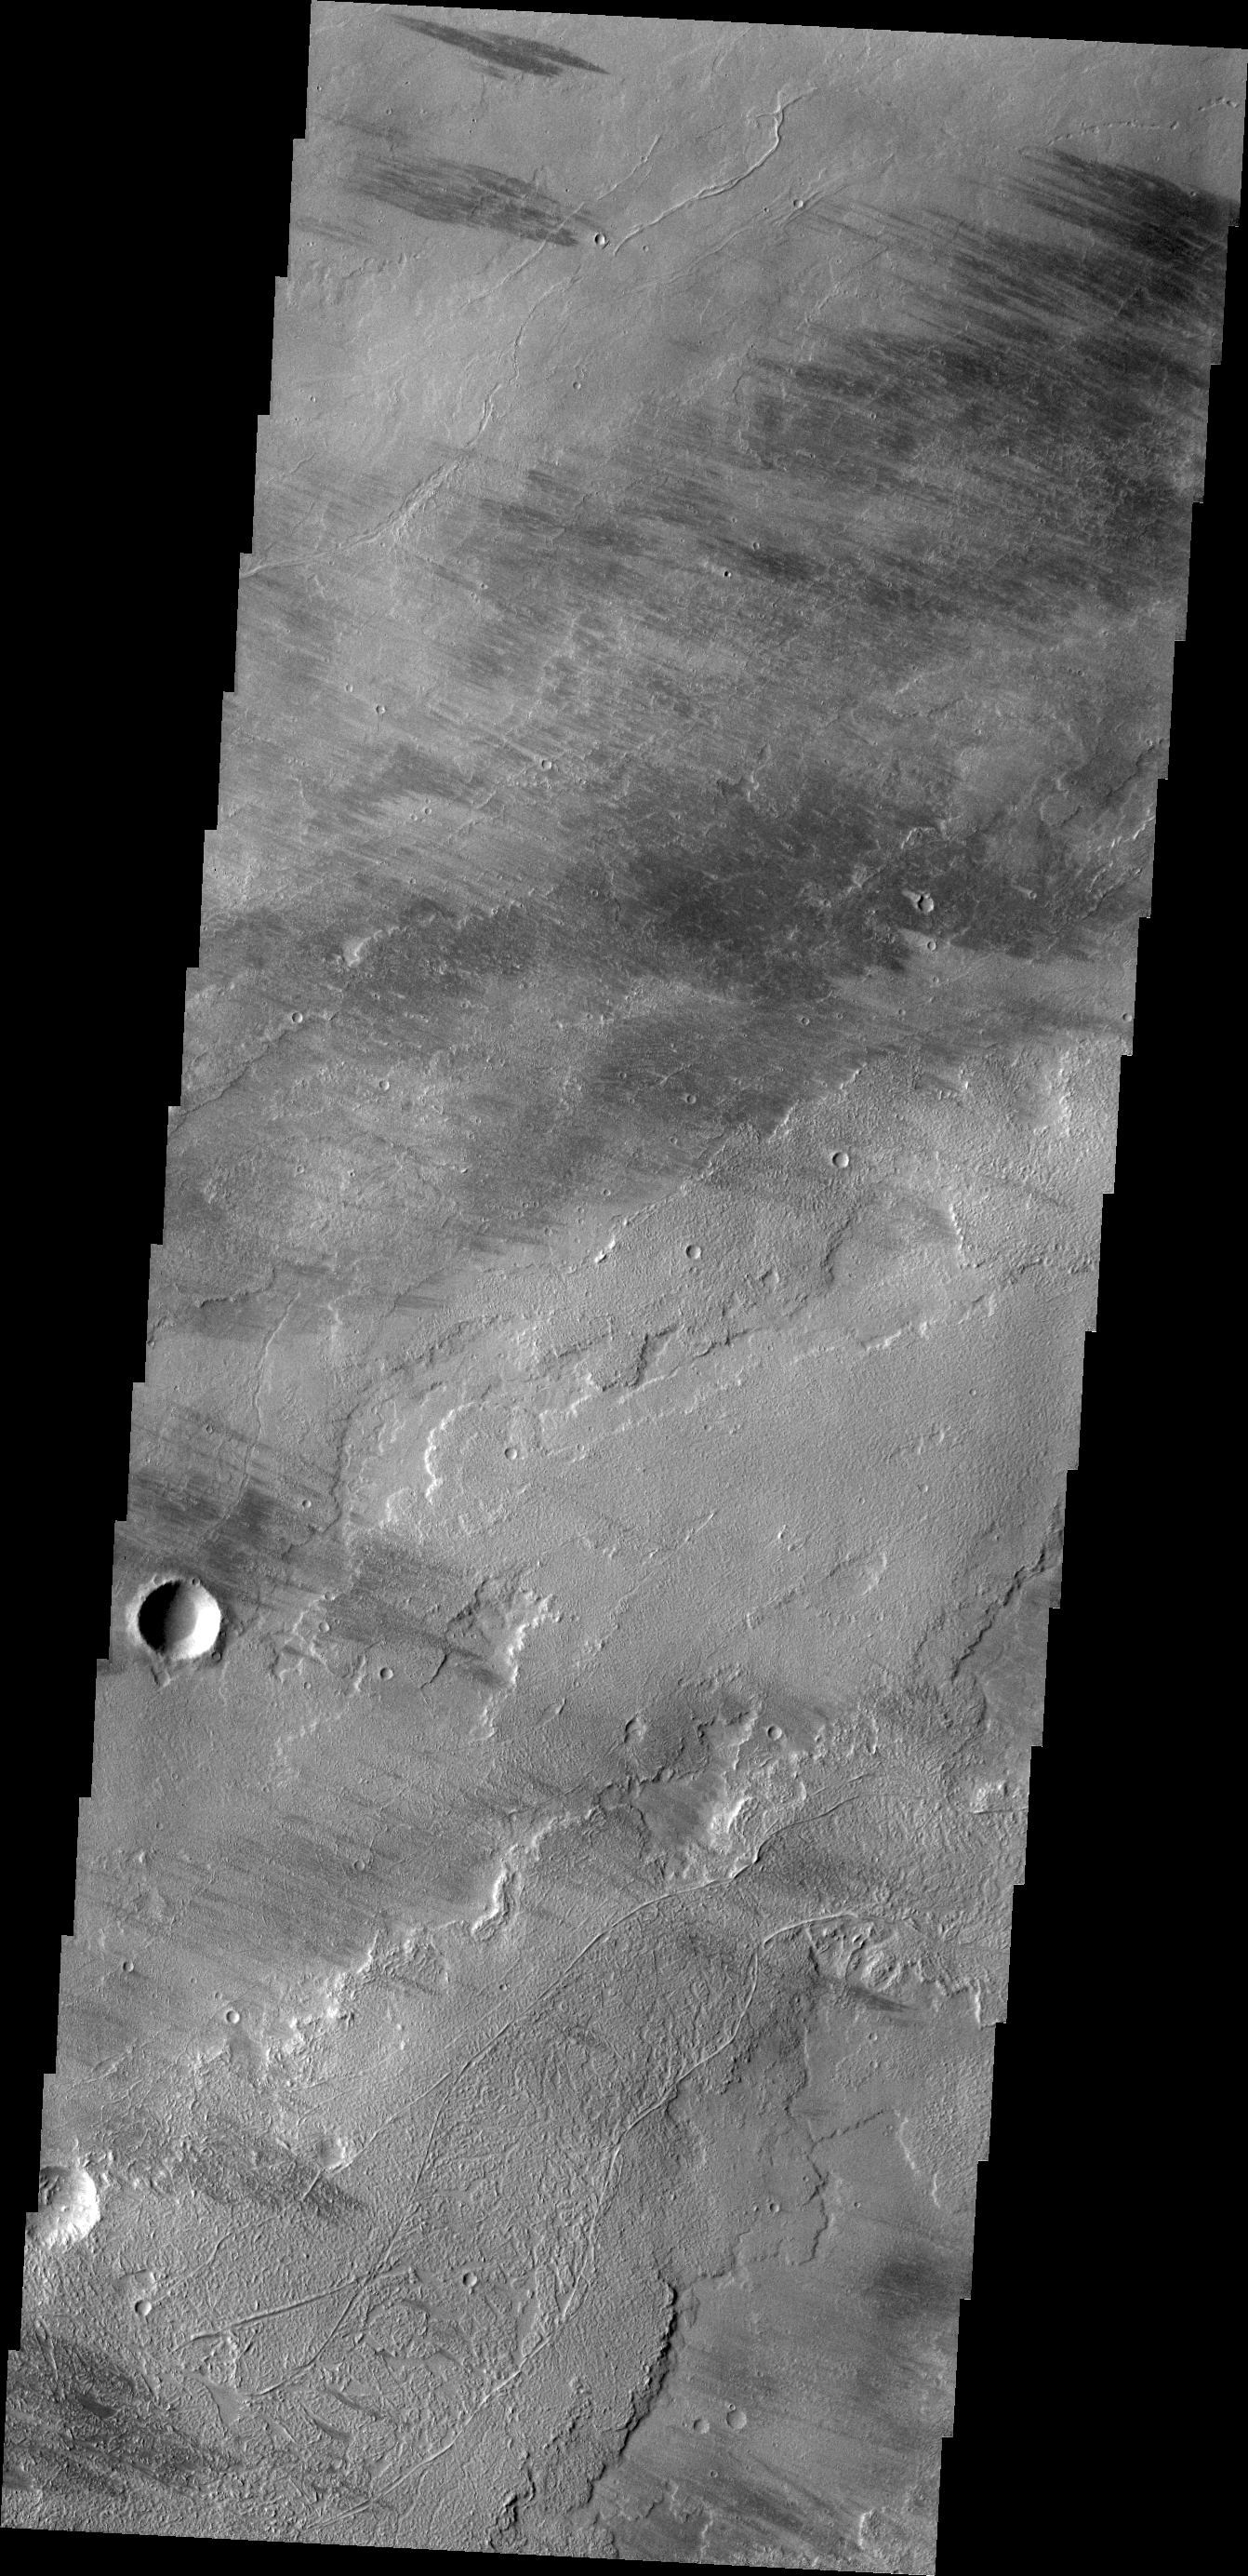

Tharsis Lava

This VIS image shows are region of lava covered plains east of Olympus Mons. Winds are common in the area and have created windstreaks downwind of craters in the region and on the lava flows.

Credit: NASA/JPL/ASU